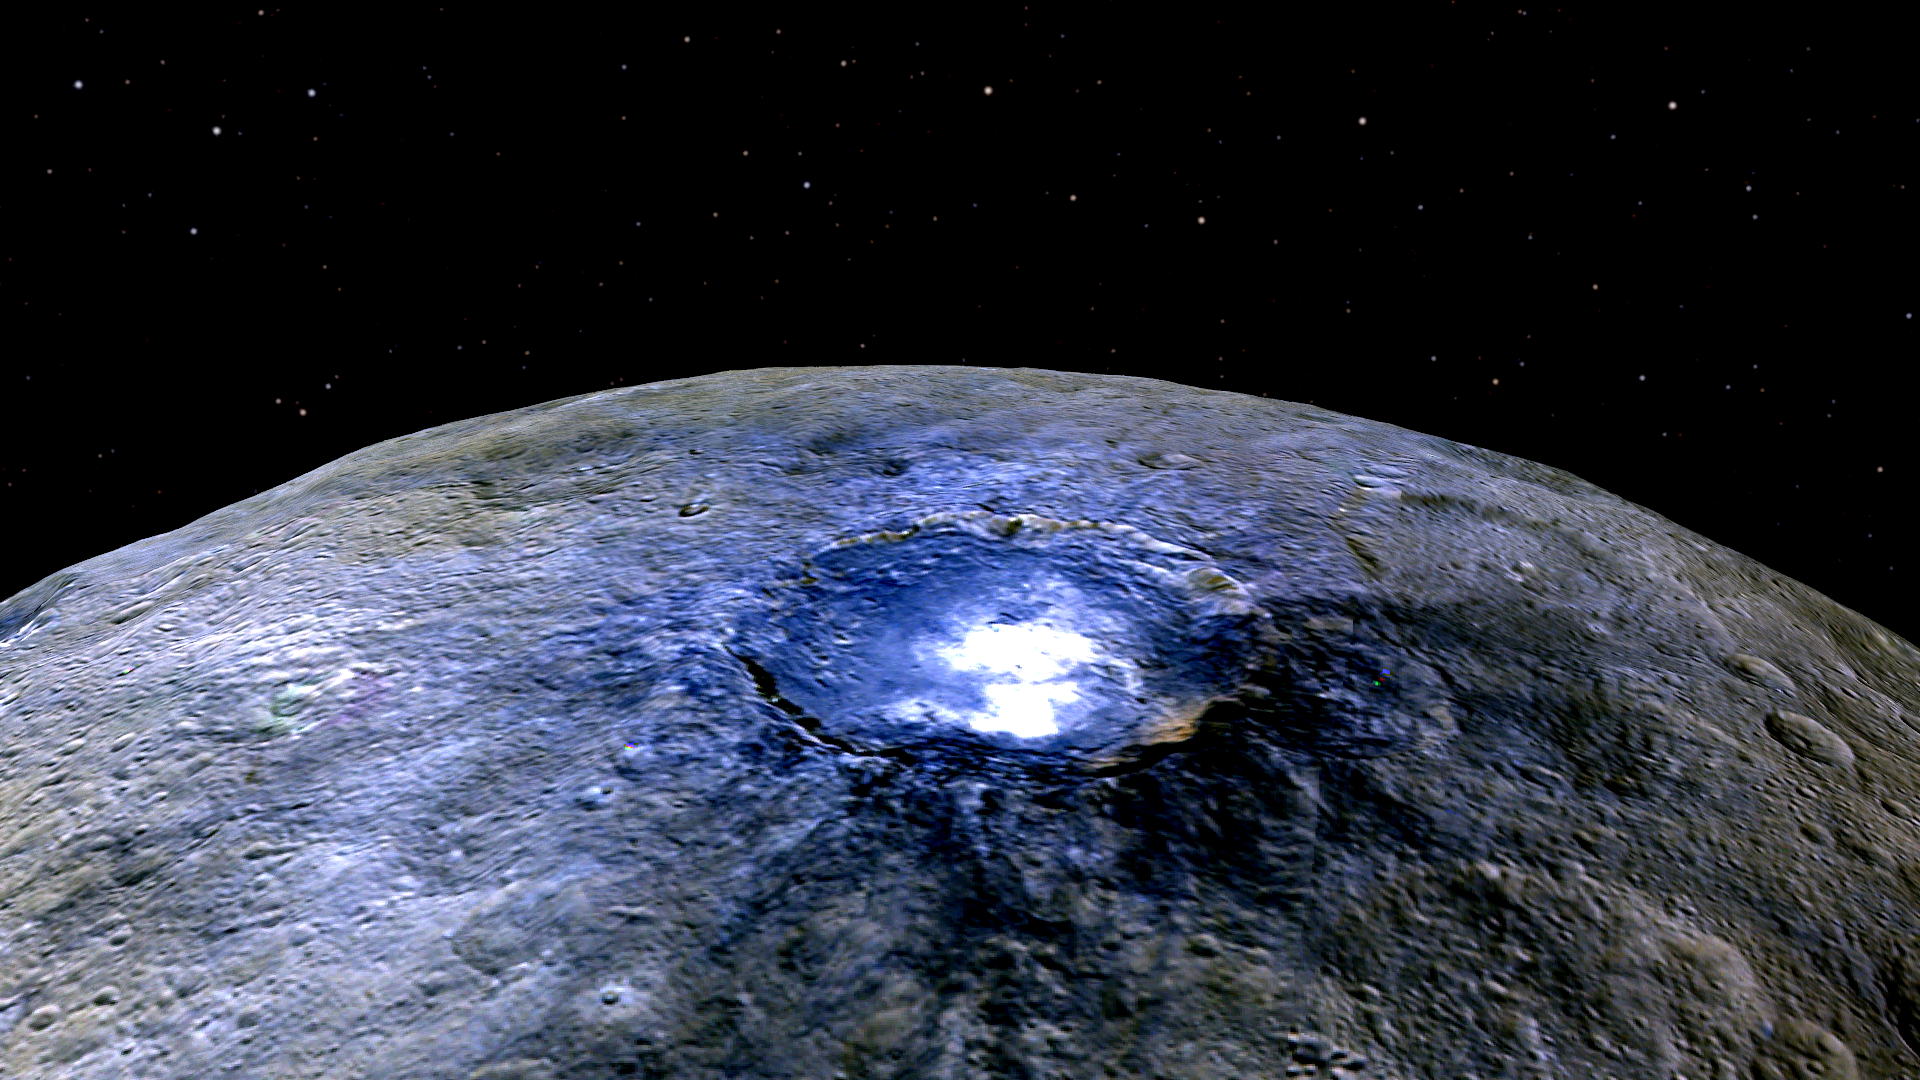

Occator in False Color

This representation of Ceres’ Occator Crater in false colors shows differences in the surface composition. Red corresponds to a wavelength range around 0.97 micrometers (near infrared), green to a wavelength range around 0.75 micrometers (red, visible light) and blue to a wavelength range of around 0.44 micrometers (blue, visible light). Occator measures about 60 miles (90 kilometers) wide.

Scientists use false color to examine differences in surface materials. The color blue on Ceres is generally associated with bright material, found in more than 130 locations, and seems to be consistent with salts, such as sulfates. It is likely that silicate materials are also present.

The images were obtained by the framing camera on NASA’s Dawn spacecraft from a distance of about 2,700 miles (4,400 kilometers).

Dawn’s mission is managed by JPL for NASA’s Science Mission Directorate in Washington. Dawn is a project of the directorate’s Discovery Program, managed by NASA’s Marshall Space Flight Center in Huntsville, Alabama. UCLA is responsible for overall Dawn mission science. Orbital ATK, Inc., in Dulles, Virginia, designed and built the spacecraft. The German Aerospace Center, the Max Planck Institute for Solar System Research, the Italian Space Agency and the Italian National Astrophysical Institute are international partners on the mission team.

Credit: NASA/JPL-Caltech/UCLA/MPS/DLR/IDA